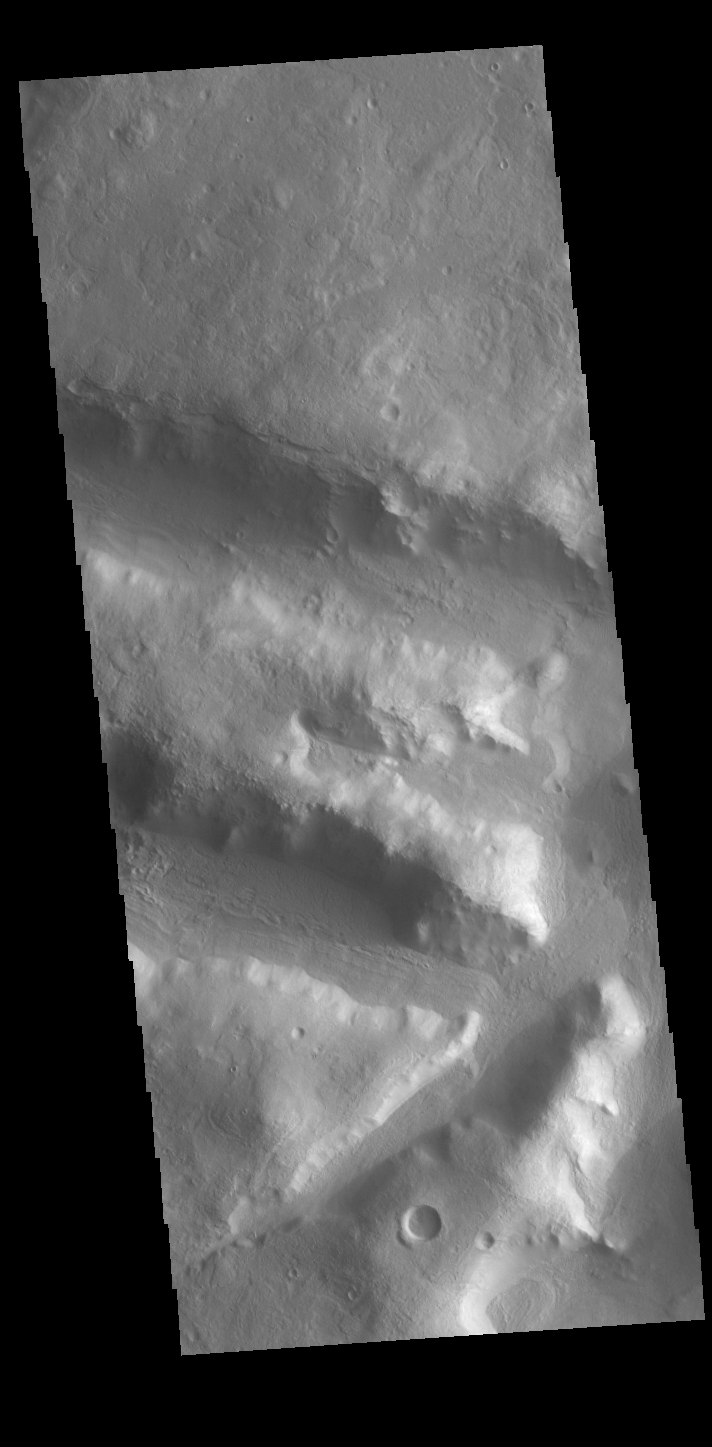

Terra Sabaea

Today’s VIS image is located in northern Terra Sabaea, on the topographic boundary between the highlands of Terra Sabaea and the lower elevations of Utopia Planitia. Numerous channels and graben dissect this region.

Credit: NASA/JPL-Caltech/ASU